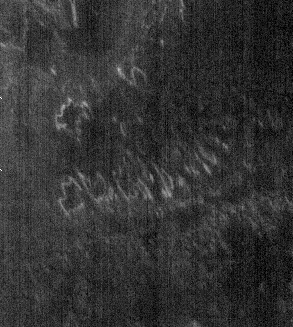

THEMIS Images as Art #31

Welcome to the second annual THEMIS ART MONTH. From Jan. 31 through March 4 we will be showcasing images for their aesthetic value, rather than their science content. Portions of these images resemble things in our everyday lives, from animals to letters of the alphabet. We hope you enjoy our fanciful look at Mars!

Perhaps we should have saved this Jack-O-Lantern face for Halloween?

Note: this THEMIS visual image has not been radiometrically nor geometrically calibrated for this preliminary release. An empirical correction has been performed to remove instrumental effects. A linear shift has been applied in the cross-track and down-track direction to approximate spacecraft and planetary motion. Fully calibrated and geometrically projected images will be released through the Planetary Data System in accordance with Project policies at a later time.

NASA’s Jet Propulsion Laboratory manages the 2001 Mars Odyssey mission for NASA’s Office of Space Science, Washington, D.C. The Thermal Emission Imaging System (THEMIS) was developed by Arizona State University, Tempe, in collaboration with Raytheon Santa Barbara Remote Sensing. The THEMIS investigation is led by Dr. Philip Christensen at Arizona State University. Lockheed Martin Astronautics, Denver, is the prime contractor for the Odyssey project, and developed and built the orbiter. Mission operations are conducted jointly from Lockheed Martin and from JPL, a division of the California Institute of Technology in Pasadena.

Credit: NASA/JPL/Arizona State University